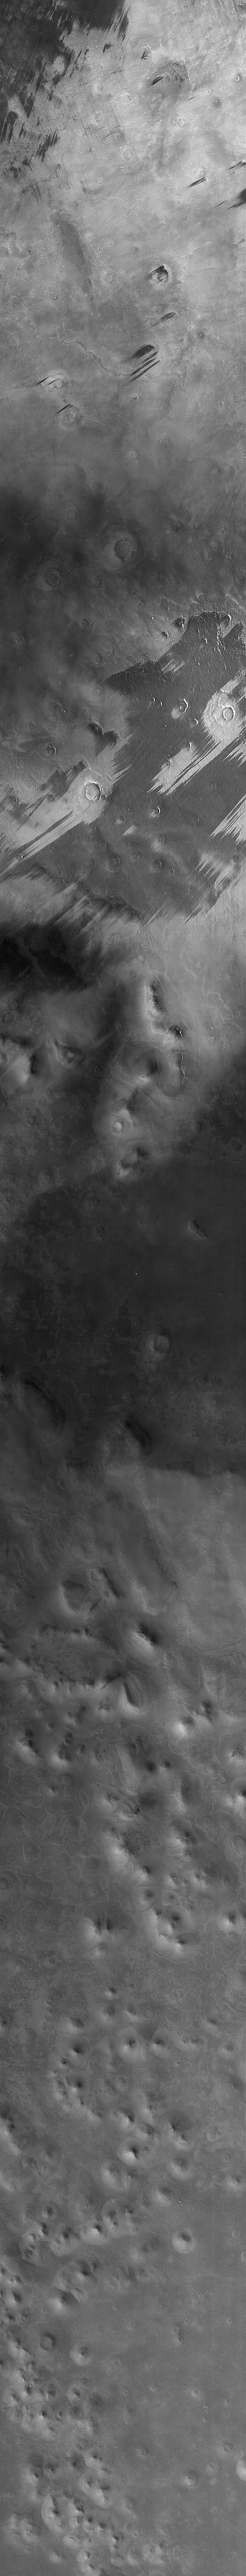

Context Camera View in Phoenix Landing Region in Martian Arctic

The Context Camera on NASA’s Mars Reconnaissance Orbiter took this image of Martian northern plains, including ground within the targeted landing area for NASA’s Phoenix Mars Lander.

The image was taken on April 20, 2008, five weeks before the May 25 Phoenix landing. The landing area is near 68 degrees north latitude, 127 degrees west longitude. The view includes two dust devils, labeled for easier viewing in an enlarged cut-out at PIA10633. The full-frame, reduced-scale view here covers an area 30 kilometers (18.6 miles) wide and 314 kilometers (195 miles) long. It shows various wind streaks formed by wind gusts prior to the day that the dust devils were observed.

When the Context Camera acquired this image, the season in Mars’ northern hemisphere was late spring. A few weeks earlier, the Phoenix landing site was still covered with seasonal frost left over from the previous winter.

Another camera on the Mars Reconnaissance Orbiter, the Mars Color Imager, captured a simultaneous, wider-field, color view of the area included in this Context Camera image. That view can be seen at PIA10634.

NASA’s Jet Propulsion Laboratory, a division of the California Institute of Technology in Pasadena, manages the Mars Reconnaissance Orbiter for NASA’s Science Mission Directorate, Washington. Lockheed Martin Space Systems, Denver, is the prime contractor for the project and built the spacecraft. Malin Space Science Systems, San Diego, provided and operates the Context Camera and Mars Color Imager.

Credit: NASA/JPL-Caltech/MSSS